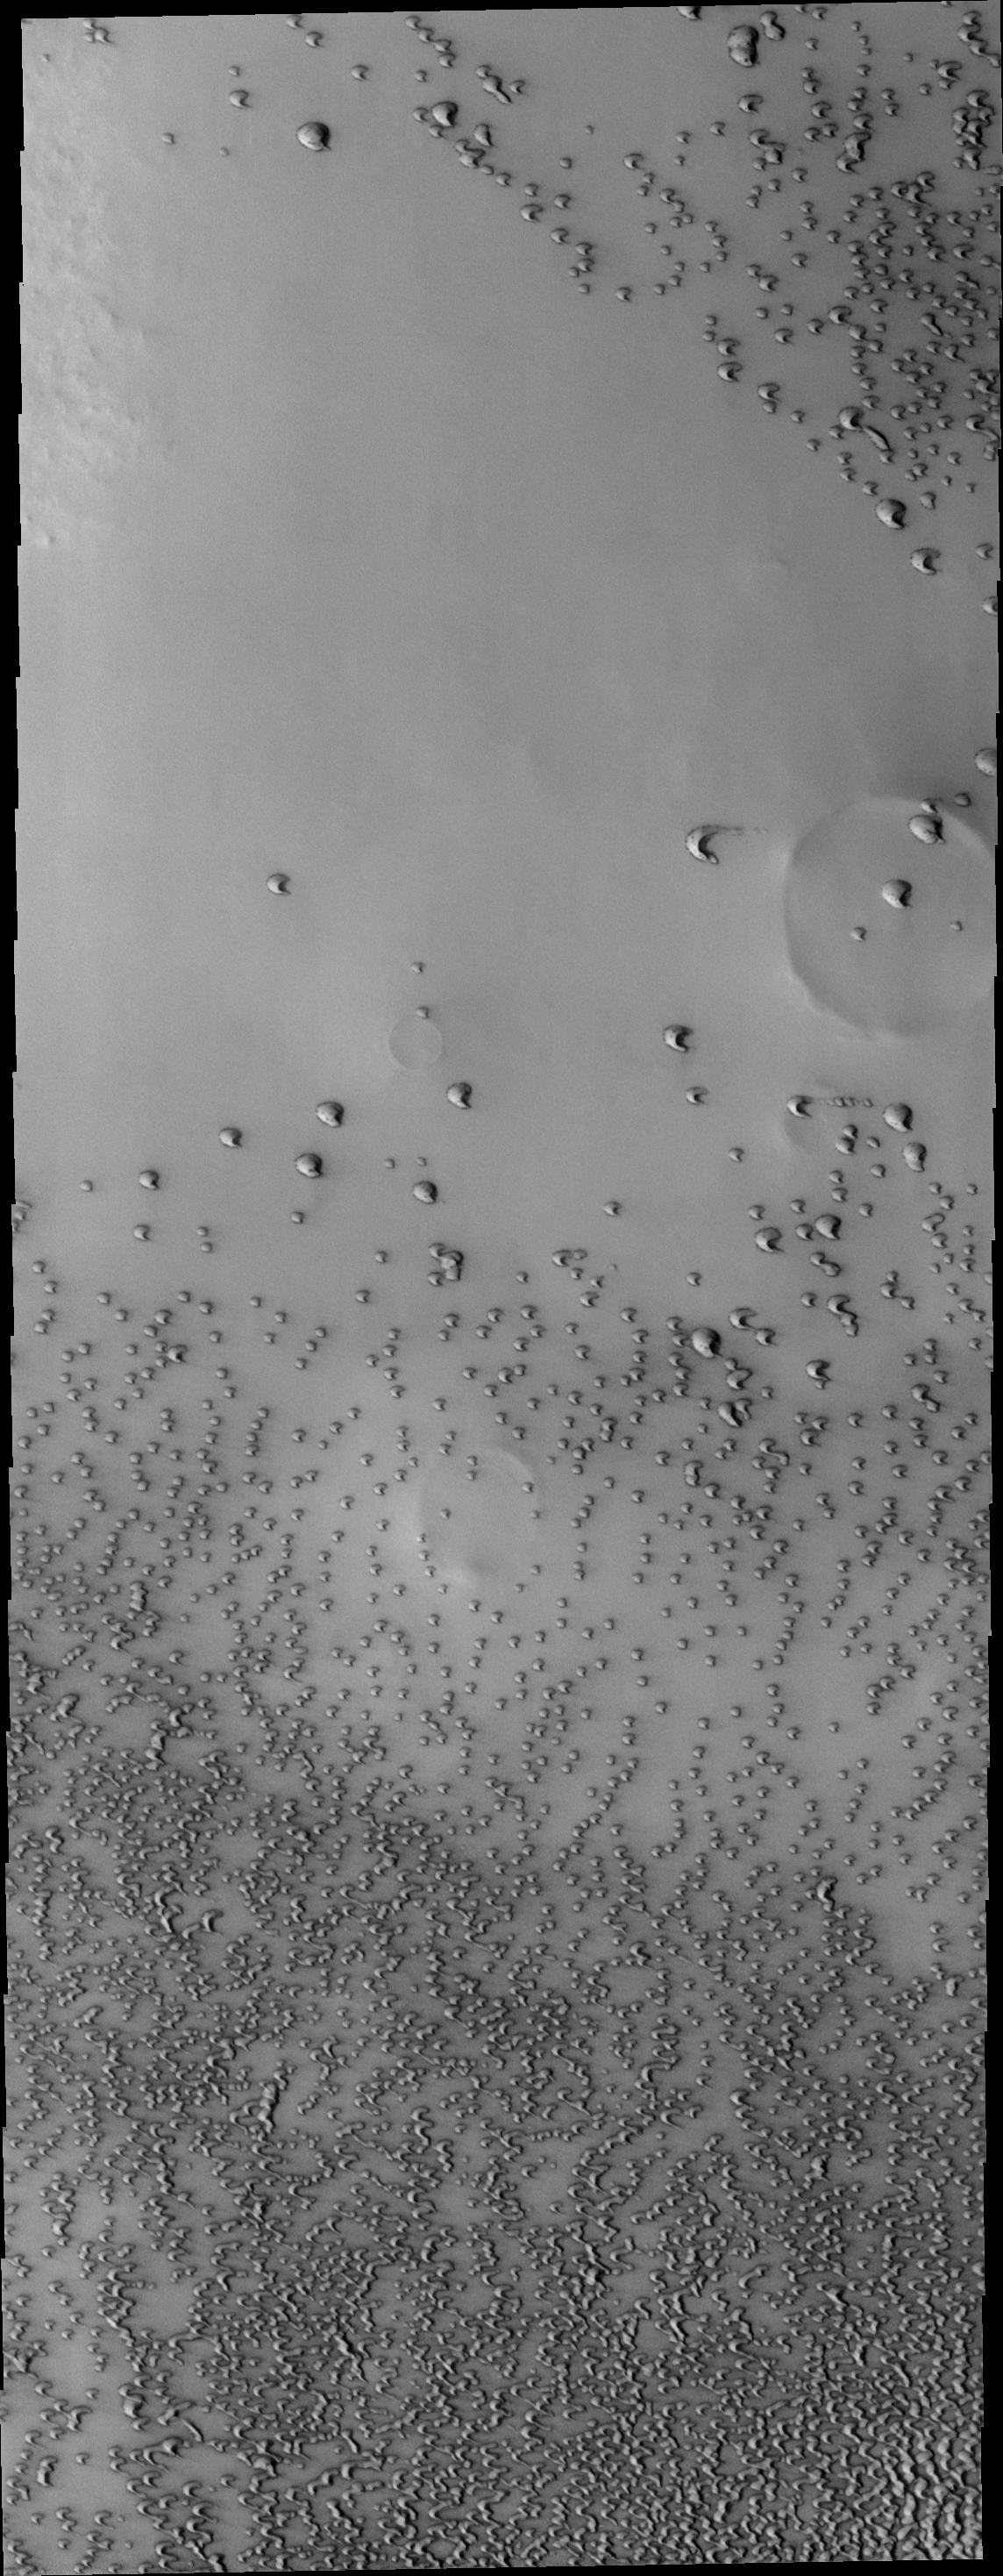

Polar Dunes

This VIS image shows a region of dunes near the north polar cap that are individual dune forms.

Image information: VIS instrument. Latitude 74.3N, Longitude 308.2E. 19 meter/pixel resolution.

Please see the THEMIS Data Citation Note for details on crediting THEMIS images.

Note: this THEMIS visual image has not been radiometrically nor geometrically calibrated for this preliminary release. An empirical correction has been performed to remove instrumental effects. A linear shift has been applied in the cross-track and down-track direction to approximate spacecraft and planetary motion. Fully calibrated and geometrically projected images will be released through the Planetary Data System in accordance with Project policies at a later time.

NASA’s Jet Propulsion Laboratory manages the 2001 Mars Odyssey mission for NASA’s Office of Space Science, Washington, D.C. The Thermal Emission Imaging System (THEMIS) was developed by Arizona State University, Tempe, in collaboration with Raytheon Santa Barbara Remote Sensing. The THEMIS investigation is led by Dr. Philip Christensen at Arizona State University. Lockheed Martin Astronautics, Denver, is the prime contractor for the Odyssey project, and developed and built the orbiter. Mission operations are conducted jointly from Lockheed Martin and from JPL, a division of the California Institute of Technology in Pasadena.

Credit: NASA/JPL/ASU